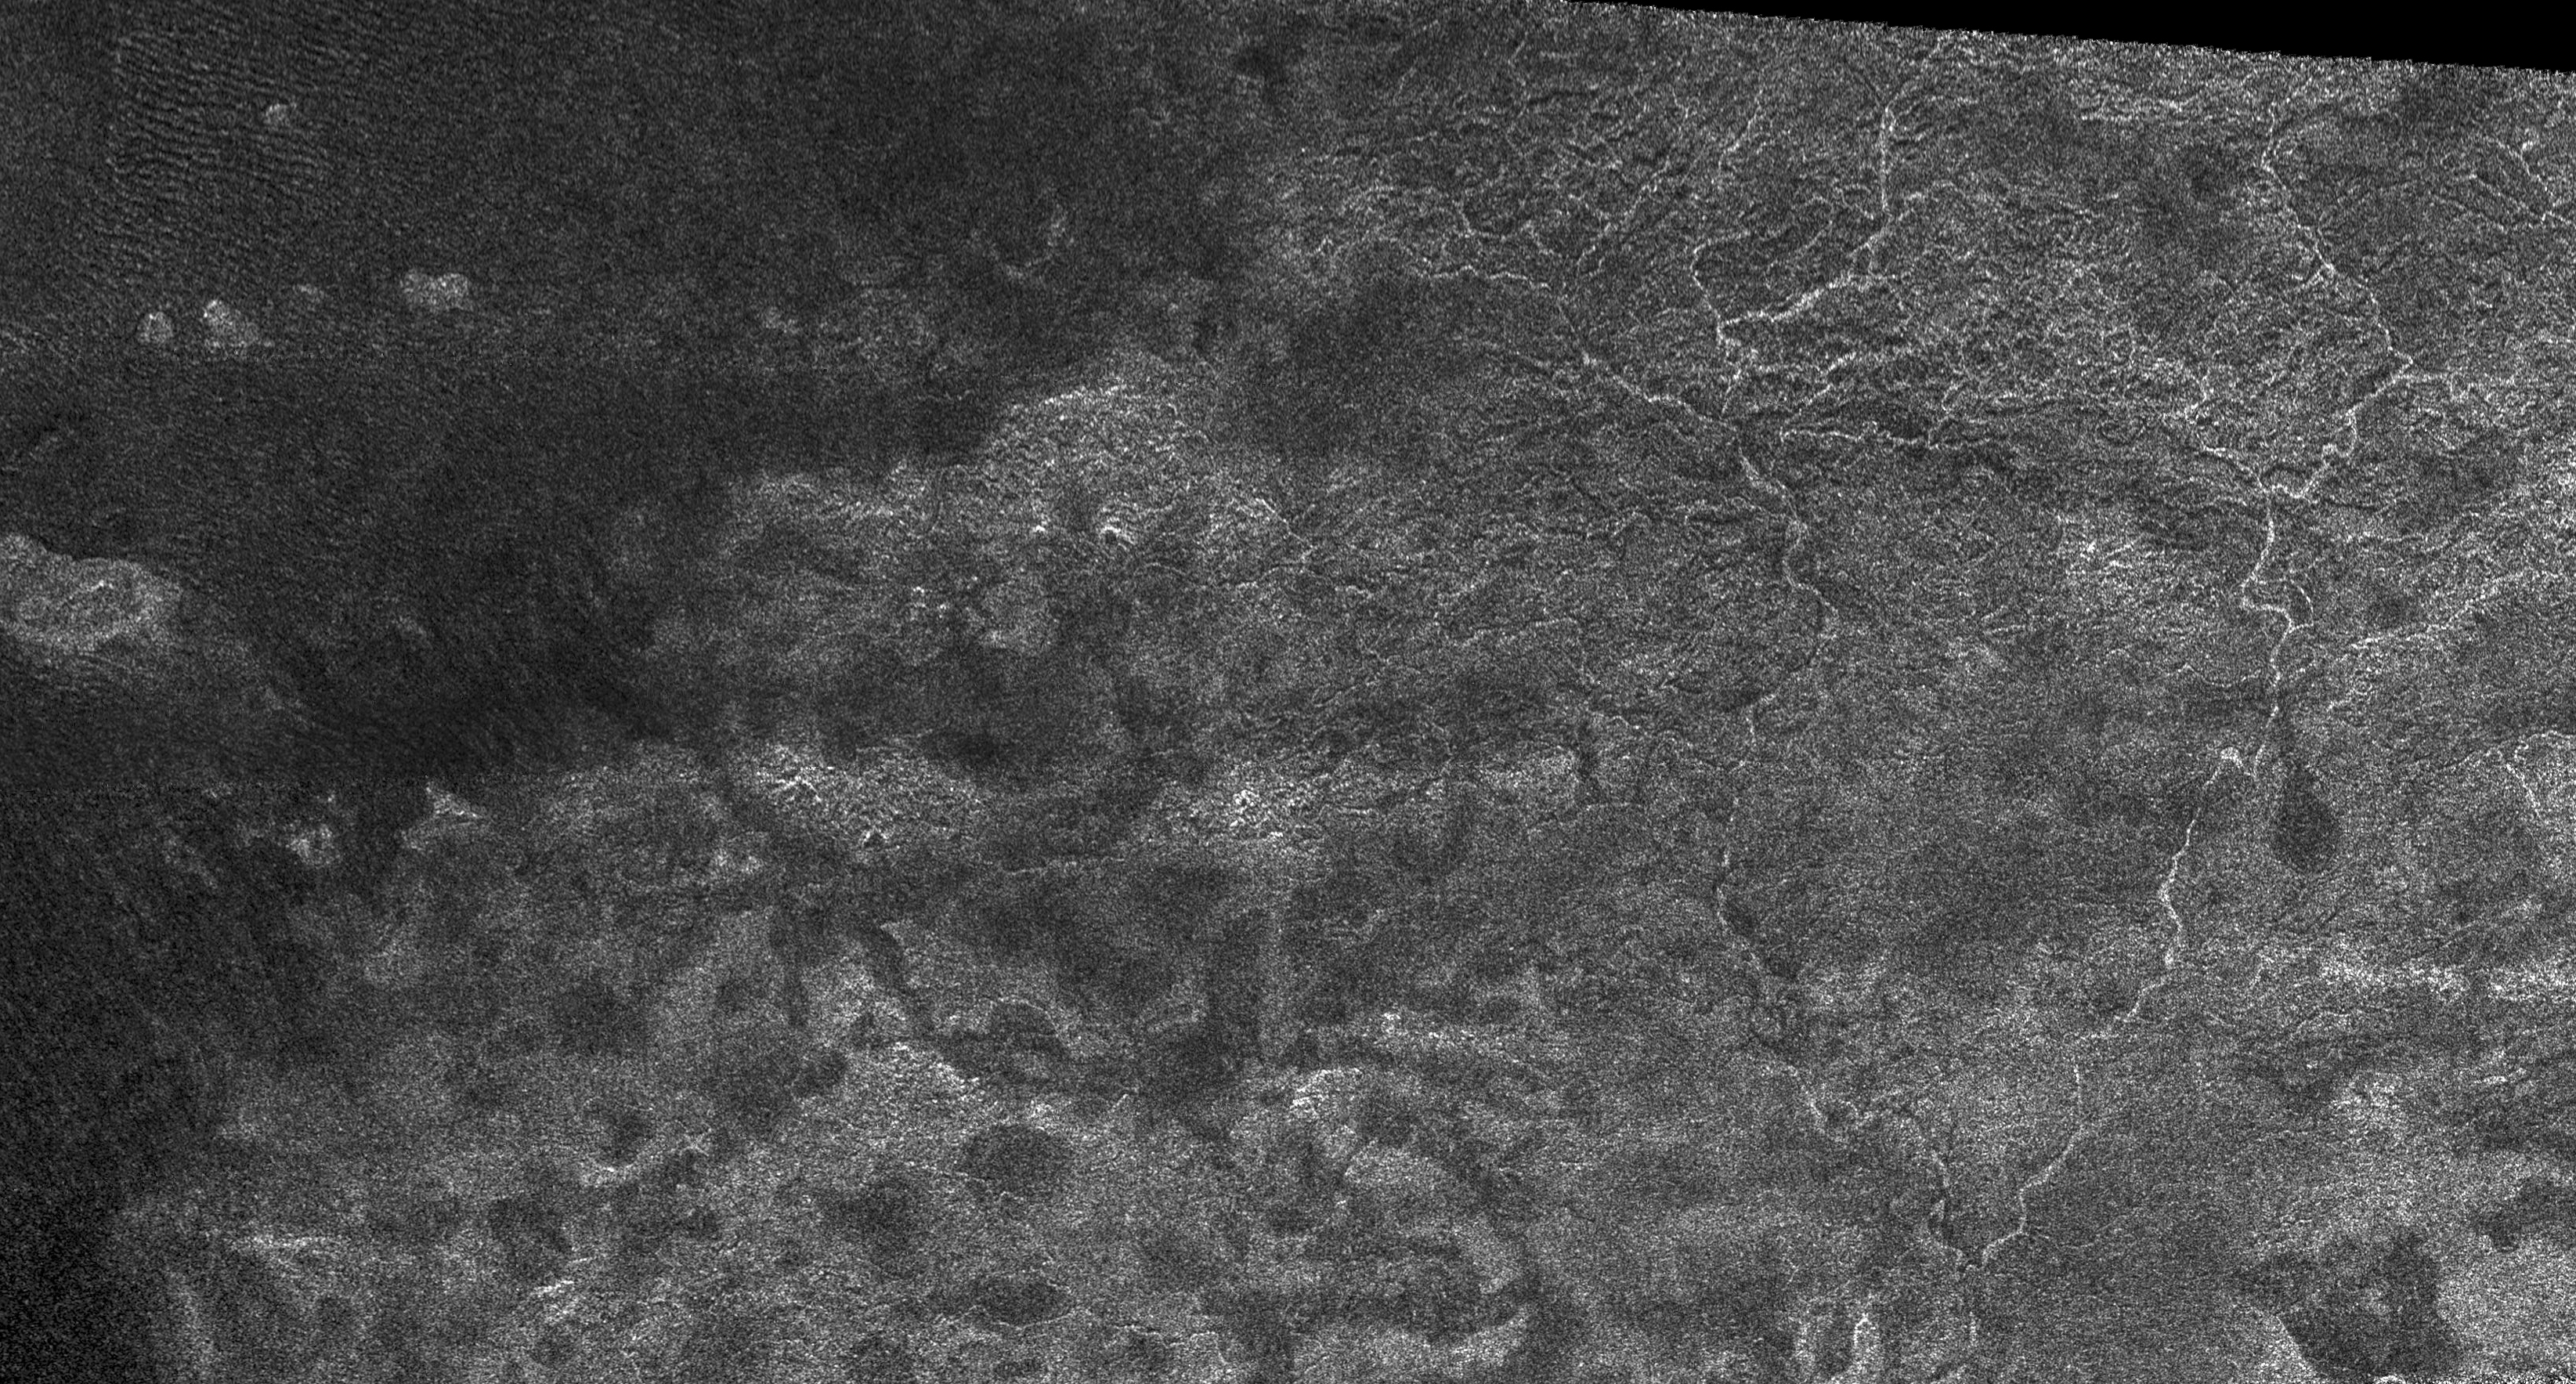

Xanadu: Rivers Flowed onto a Sunless Sea

This image from the Synthetic Aperture Radar instrument on the Cassini spacecraft shows the radar-bright western margin of Xanadu, one of the most prominent features on Titan (see also PIA08425). In radar images, bright regions indicate a rough or scattering material, while a dark region might be smoother or more absorbing. The image was taken during a flyby of Titan on April 30, 2006.

Narrow, sinuous, radar-bright channels, meandering like a maze, are seen on the right-hand-side of the image. These may be river networks that might have flowed onto the dark areas on the left of the image. Vast, dark areas covered by dunes are seen on the equatorial regions of Titan (see PIA03567) and have been referred to as Titan’s “sand seas.” Near the middle of the image is a radar-bright area that has a boundary with the dark sand seas. Because the radar illumination is coming from the top, this indicates that the bright region, Xanadu, is topographically higher than the sand seas.

The Cassini-Huygens mission is a cooperative project of NASA, the European Space Agency and the Italian Space Agency. The Jet Propulsion Laboratory, a division of the California Institute of Technology in Pasadena, manages the mission for NASA’s Science Mission Directorate, Washington, D.C. The Cassini orbiter was designed, developed and assembled at JPL. The radar instrument was built by JPL and the Italian Space Agency, working with team members from the United States and several European countries.

Credit: NASA/JPL-Caltech/ASI